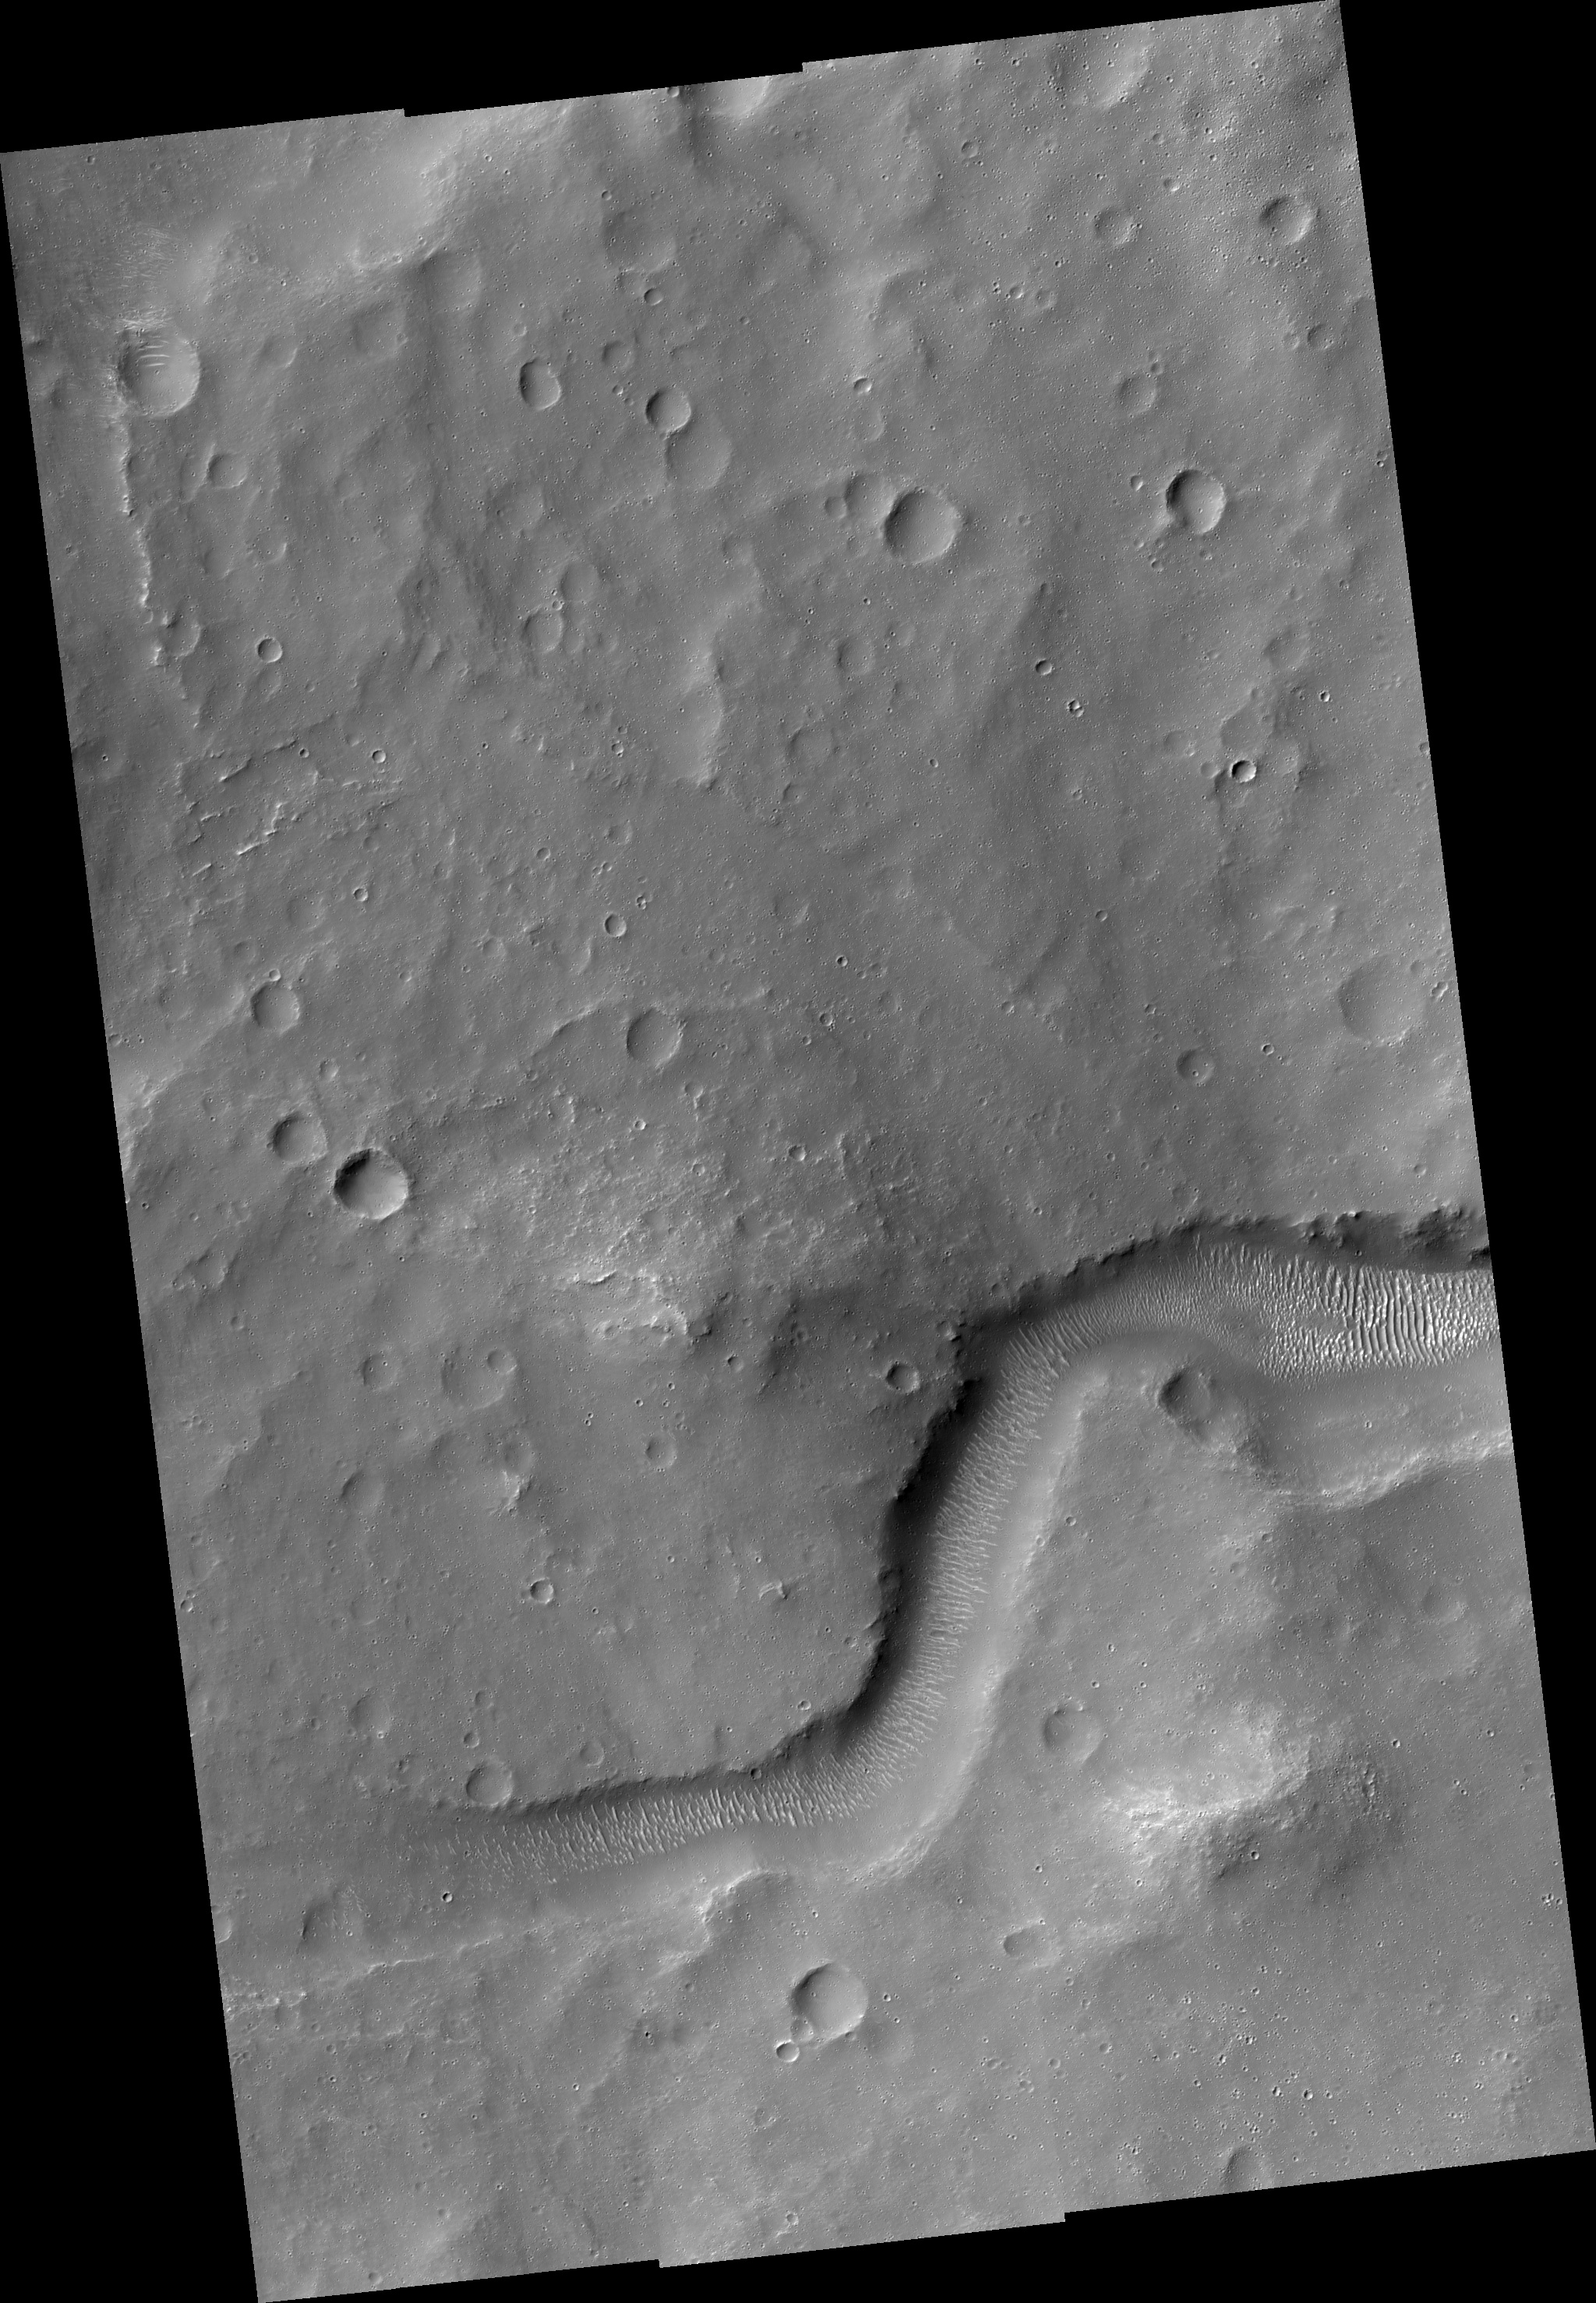

Delta in Crater South of Parana Basin

Image PSP_001388_1565 was taken by the High Resolution Imaging Science Experiment (HiRISE) camera onboard the Mars Reconnaissance Orbiter spacecraft on November 12, 2006. The complete image is centered at -23.5 degrees latitude, 347.9 degrees East longitude. The range to the target site was 256.6 km (160.4 miles). At this distance the image scale ranges from 25.7 cm/pixel (with 1 x 1 binning) to 51.3 cm/pixel (with 2 x 2 binning). The image shown here has been map-projected to 25 cm/pixel and north is up. The image was taken at a local Mars time of 3:35 PM and the scene is illuminated from the west with a solar incidence angle of 67 degrees, thus the sun was about 23 degrees above the horizon. At a solar longitude of 134.4 degrees, the season on Mars is Northern Summer.

NASA’s Jet Propulsion Laboratory, a division of the California Institute of Technology in Pasadena, manages the Mars Reconnaissance Orbiter for NASA’s Science Mission Directorate, Washington. Lockheed Martin Space Systems, Denver, is the prime contractor for the project and built the spacecraft. The High Resolution Imaging Science Experiment is operated by the University of Arizona, Tucson, and the instrument was built by Ball Aerospace and Technology Corp., Boulder, Colo.

Credit: NASA/JPL/Univ. of Arizona